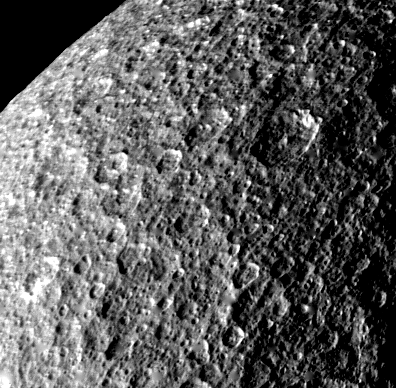

Rhea – Icy Cratered Surface

The icy, cratered surface of Saturn’s moon Rhea is seen in this image taken by Voyager 1 on Nov. 12, 1980, at a range of 85,000 kilometers (52,800 miles) as the spacecraft passed over the satellite’s north pole. The heavily cratered surface attests to the satellite’s ancient age. The largest craters, 50 to 100 kilometers (30 to 60 miles) across and several kilometers deep, are freshly preserved in Rhea’s icy crust. The craters and landscape resemble those on the Moon and Mercury, and are unlike the flattened crater forms that have collapsed in the soft icy crusts of the Jovian moons Callisto, Ganymede and Europa. Scientists believe that Rhea (which is just 1,600 kilometers or 995 miles in diameter, compared to the 5,500-kilometer or 3,400-mile diameter of Ganymede) froze and became rigid, behaving like a rocky surface, very early in its history. The Voyager project is managed for NASA by the Jet Propulsion Laboratory, Pasadena, Calif.

Credit: NASA/JPL